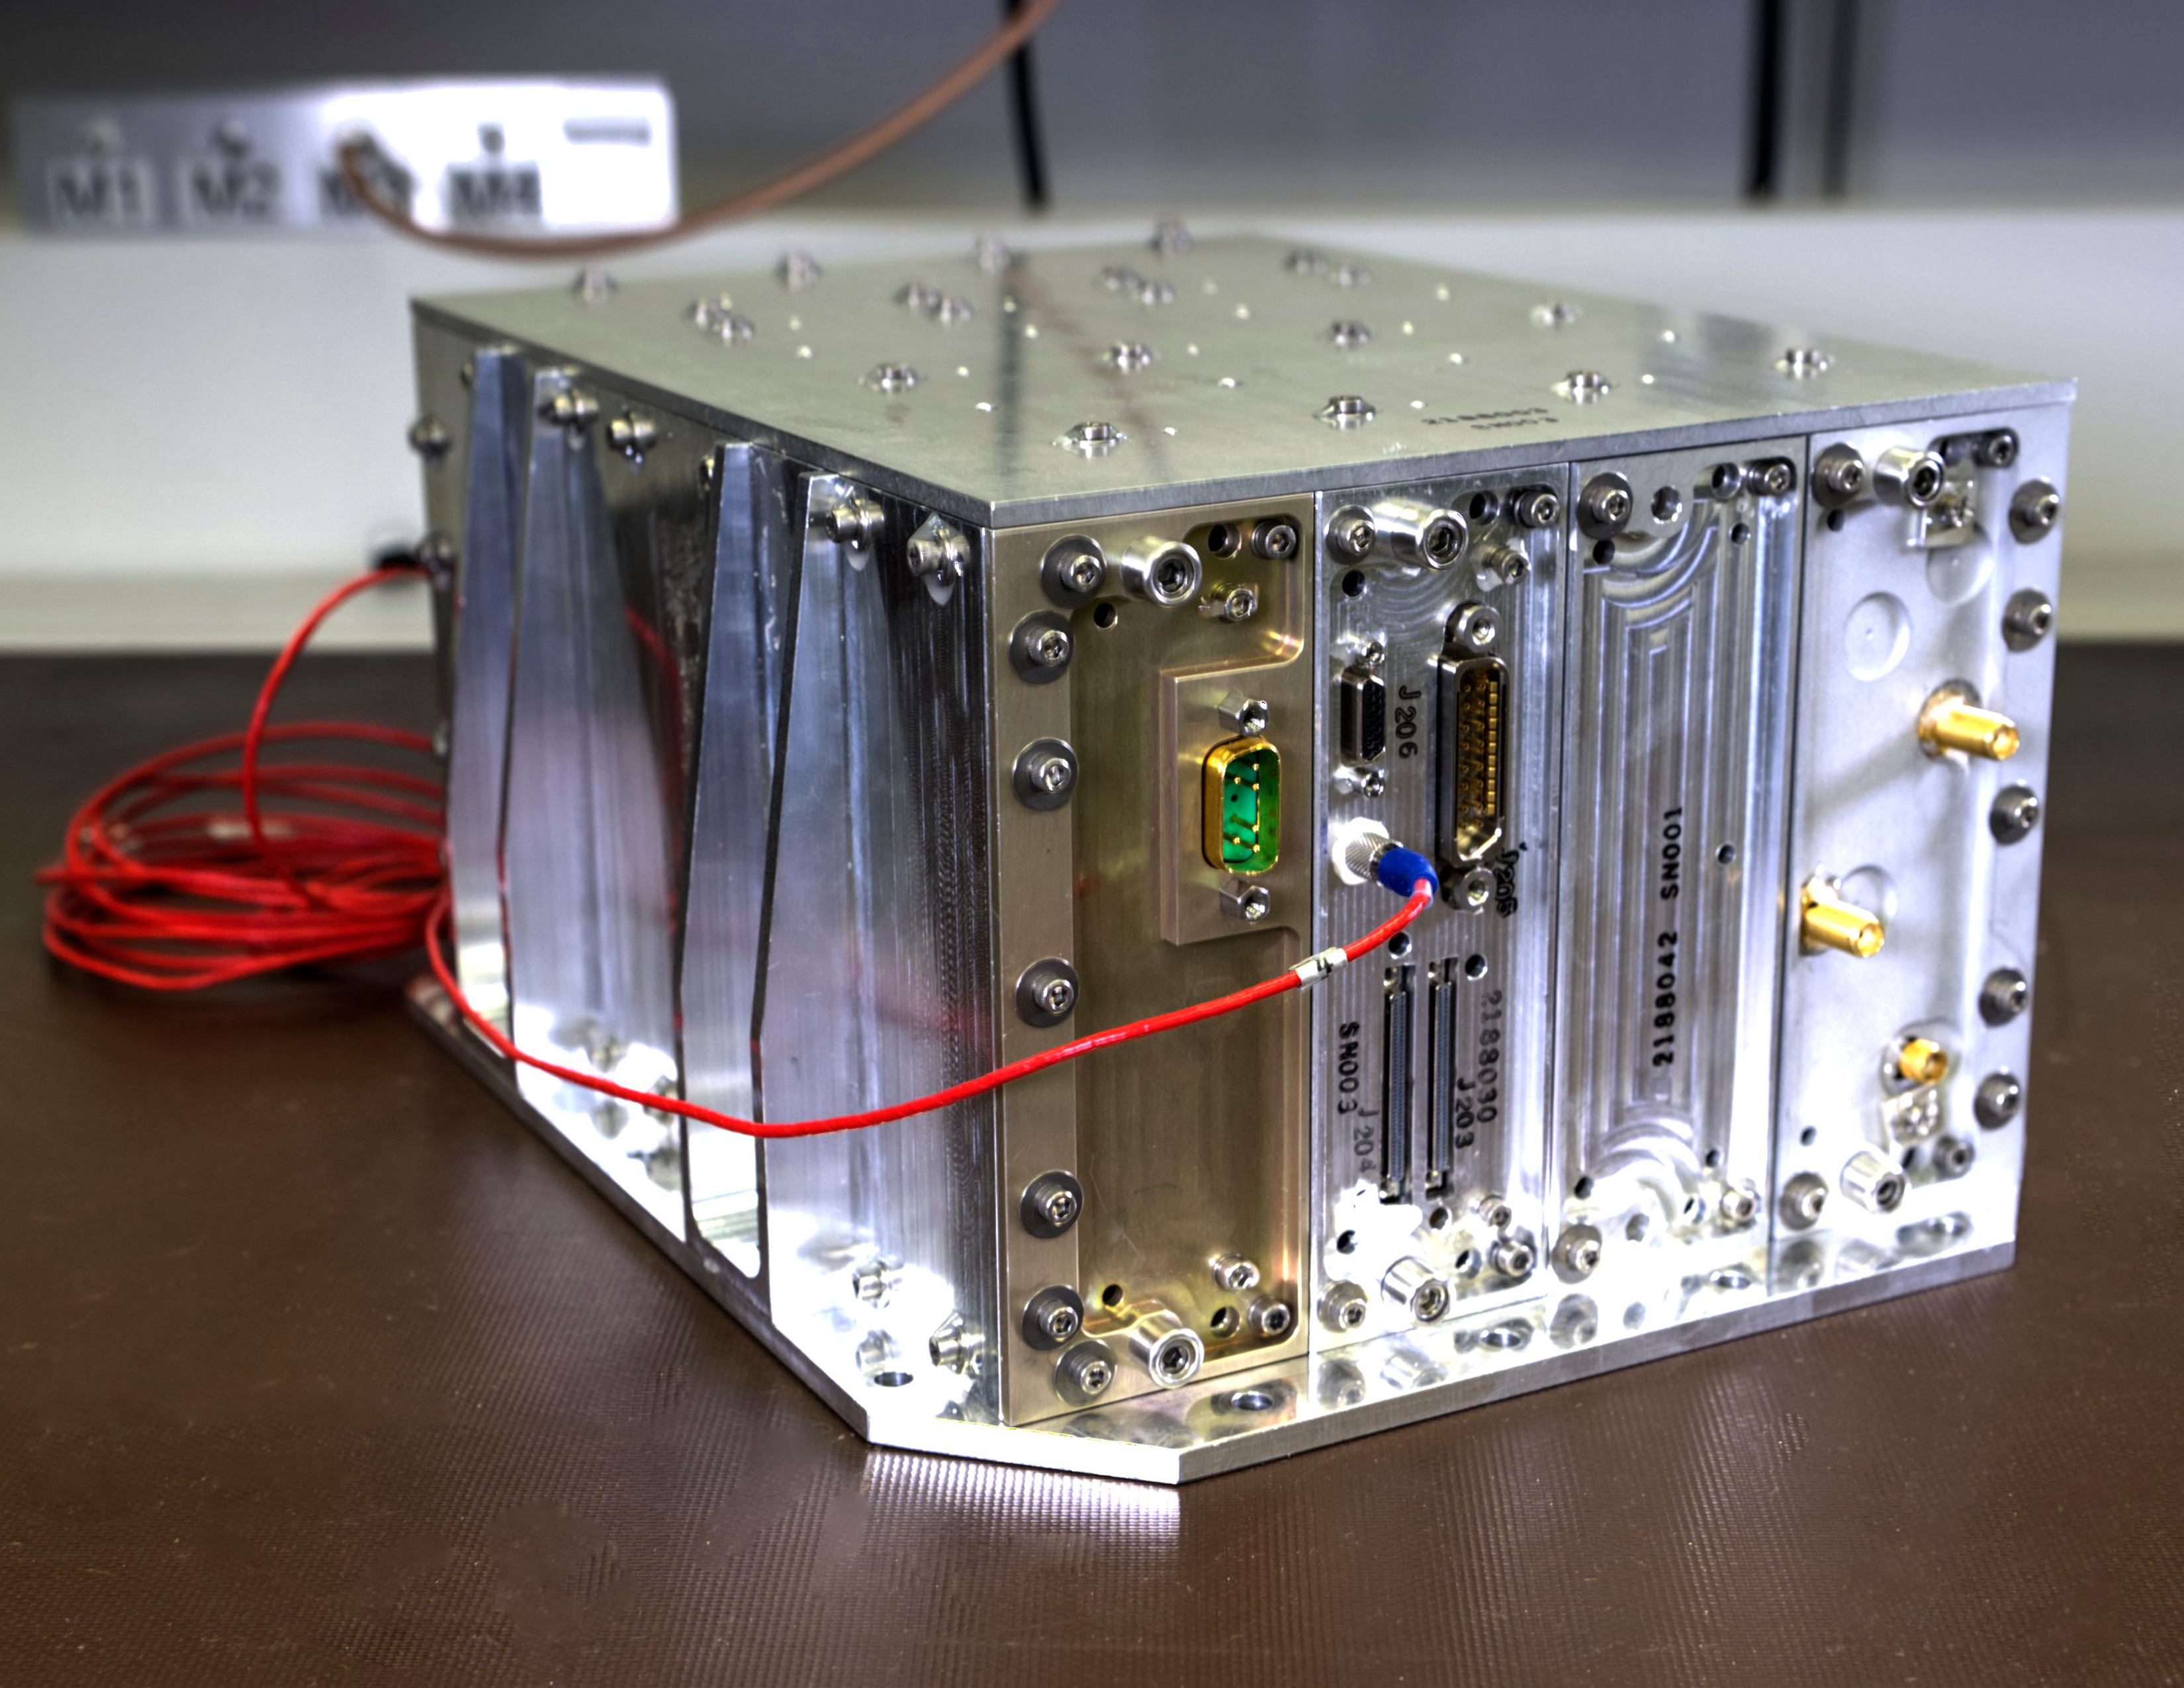

Cutting Edge magazine - NavCube

Credit: NASA/GSFC/Bill Hrybyk